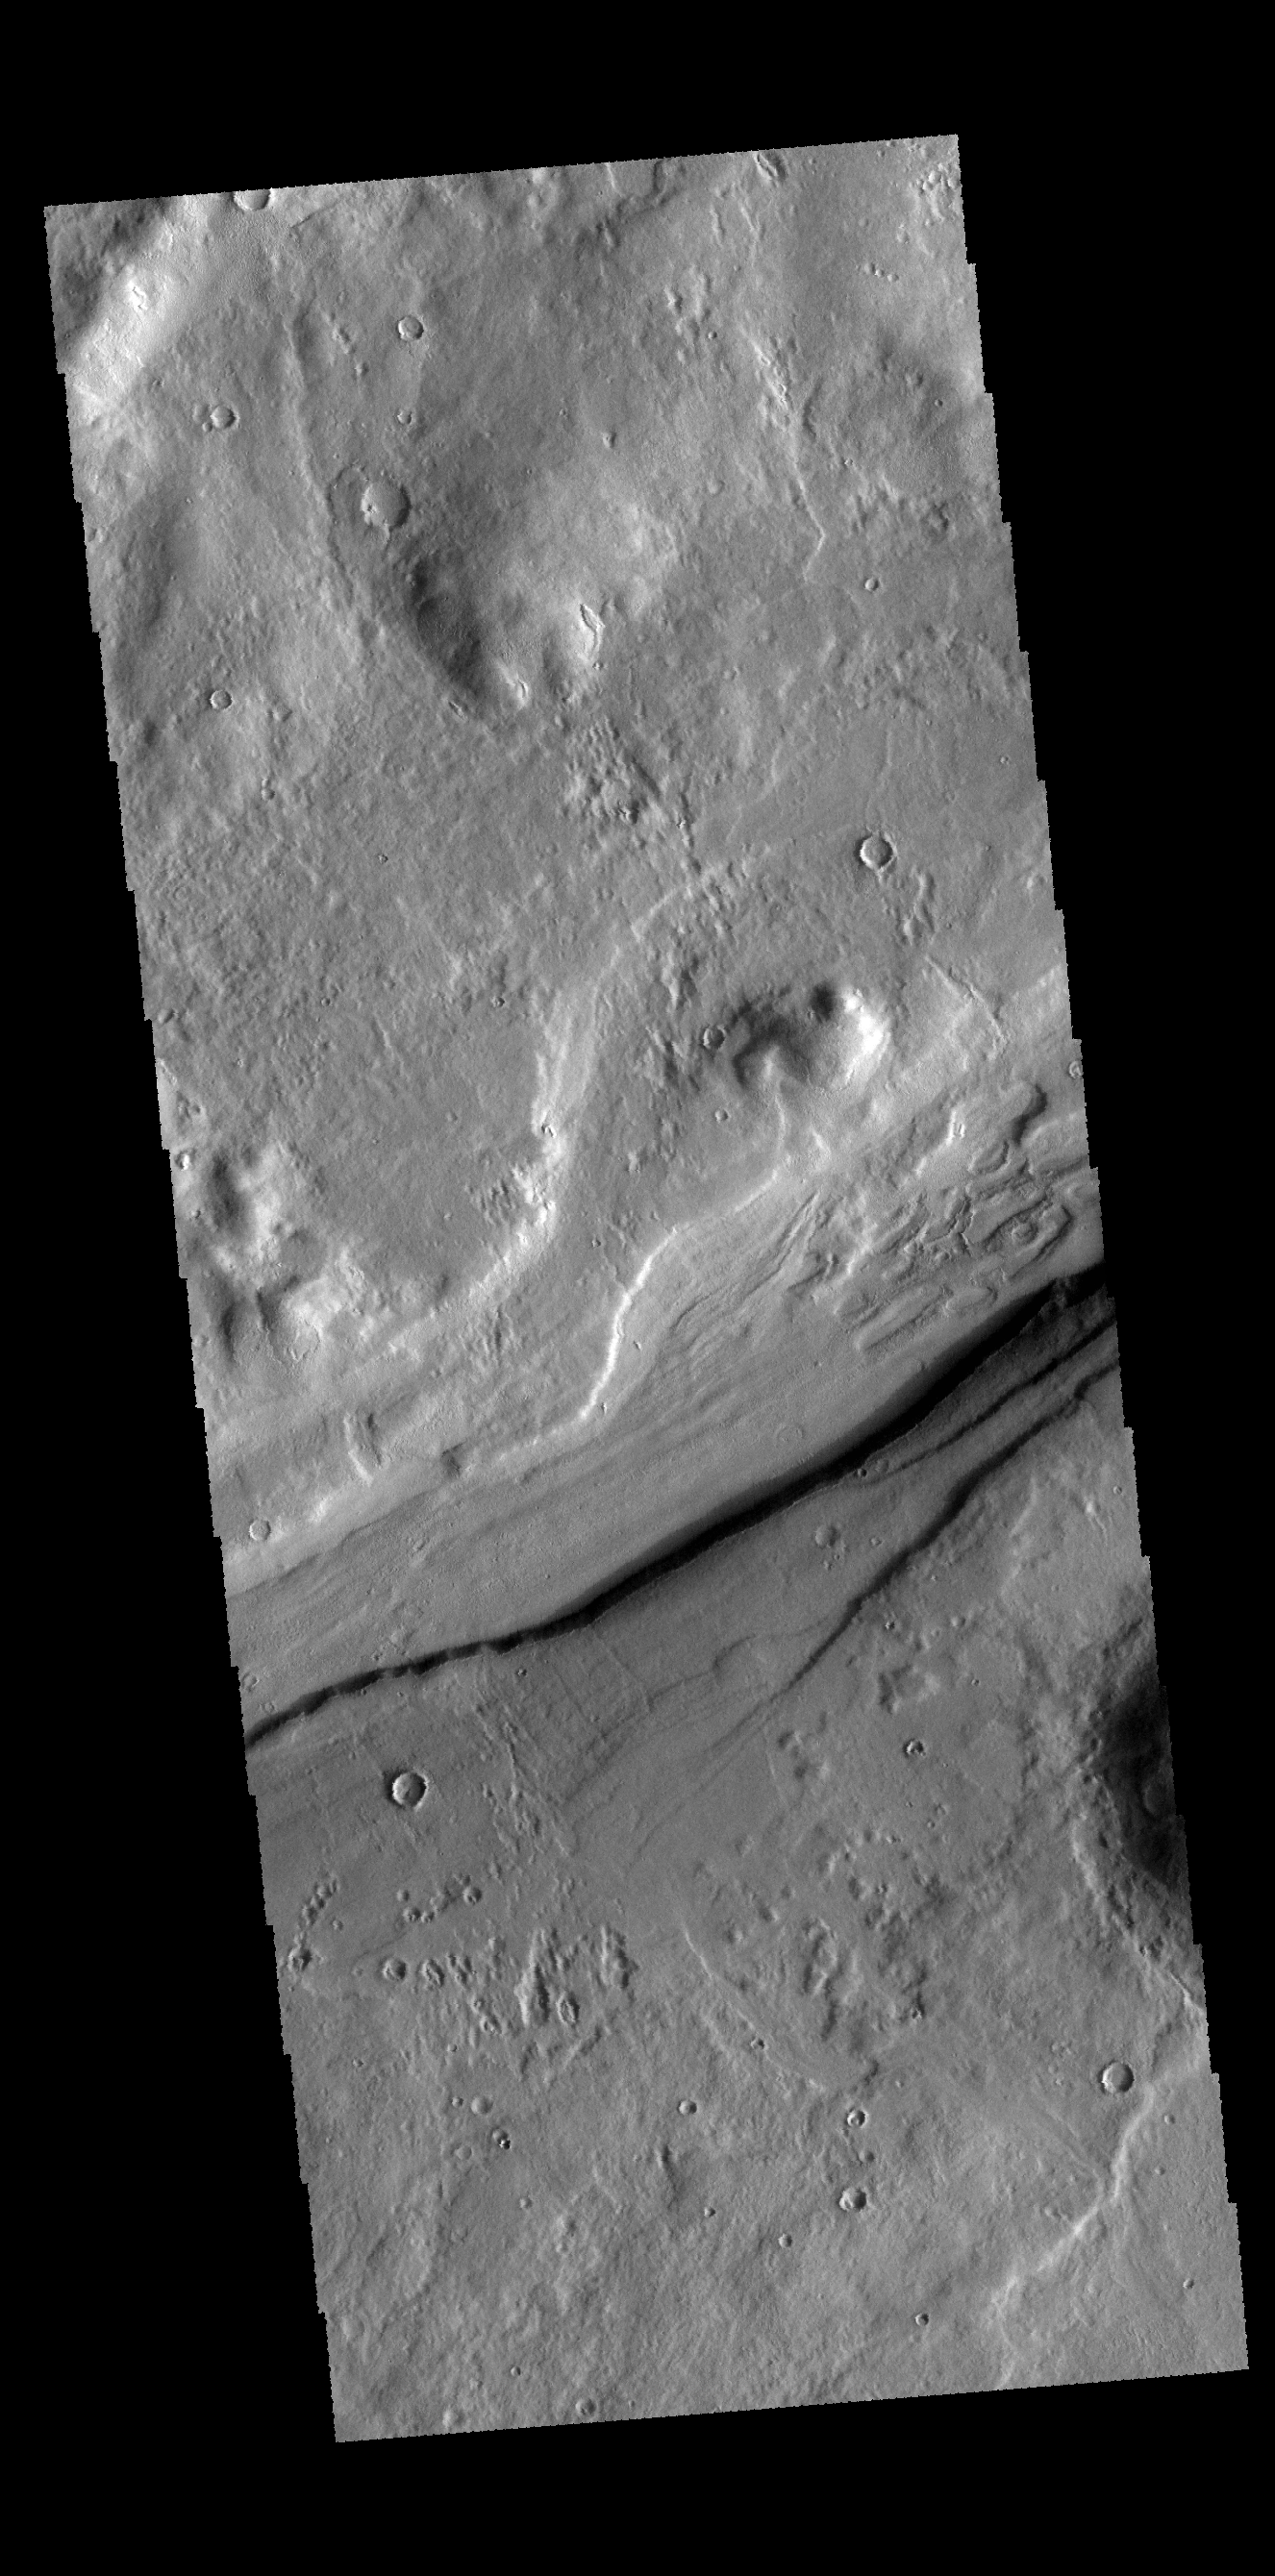

Reull Vallis

This VIS image shows a small section of Reull Vallis.

Credit: NASA/JPL-Caltech/ASU